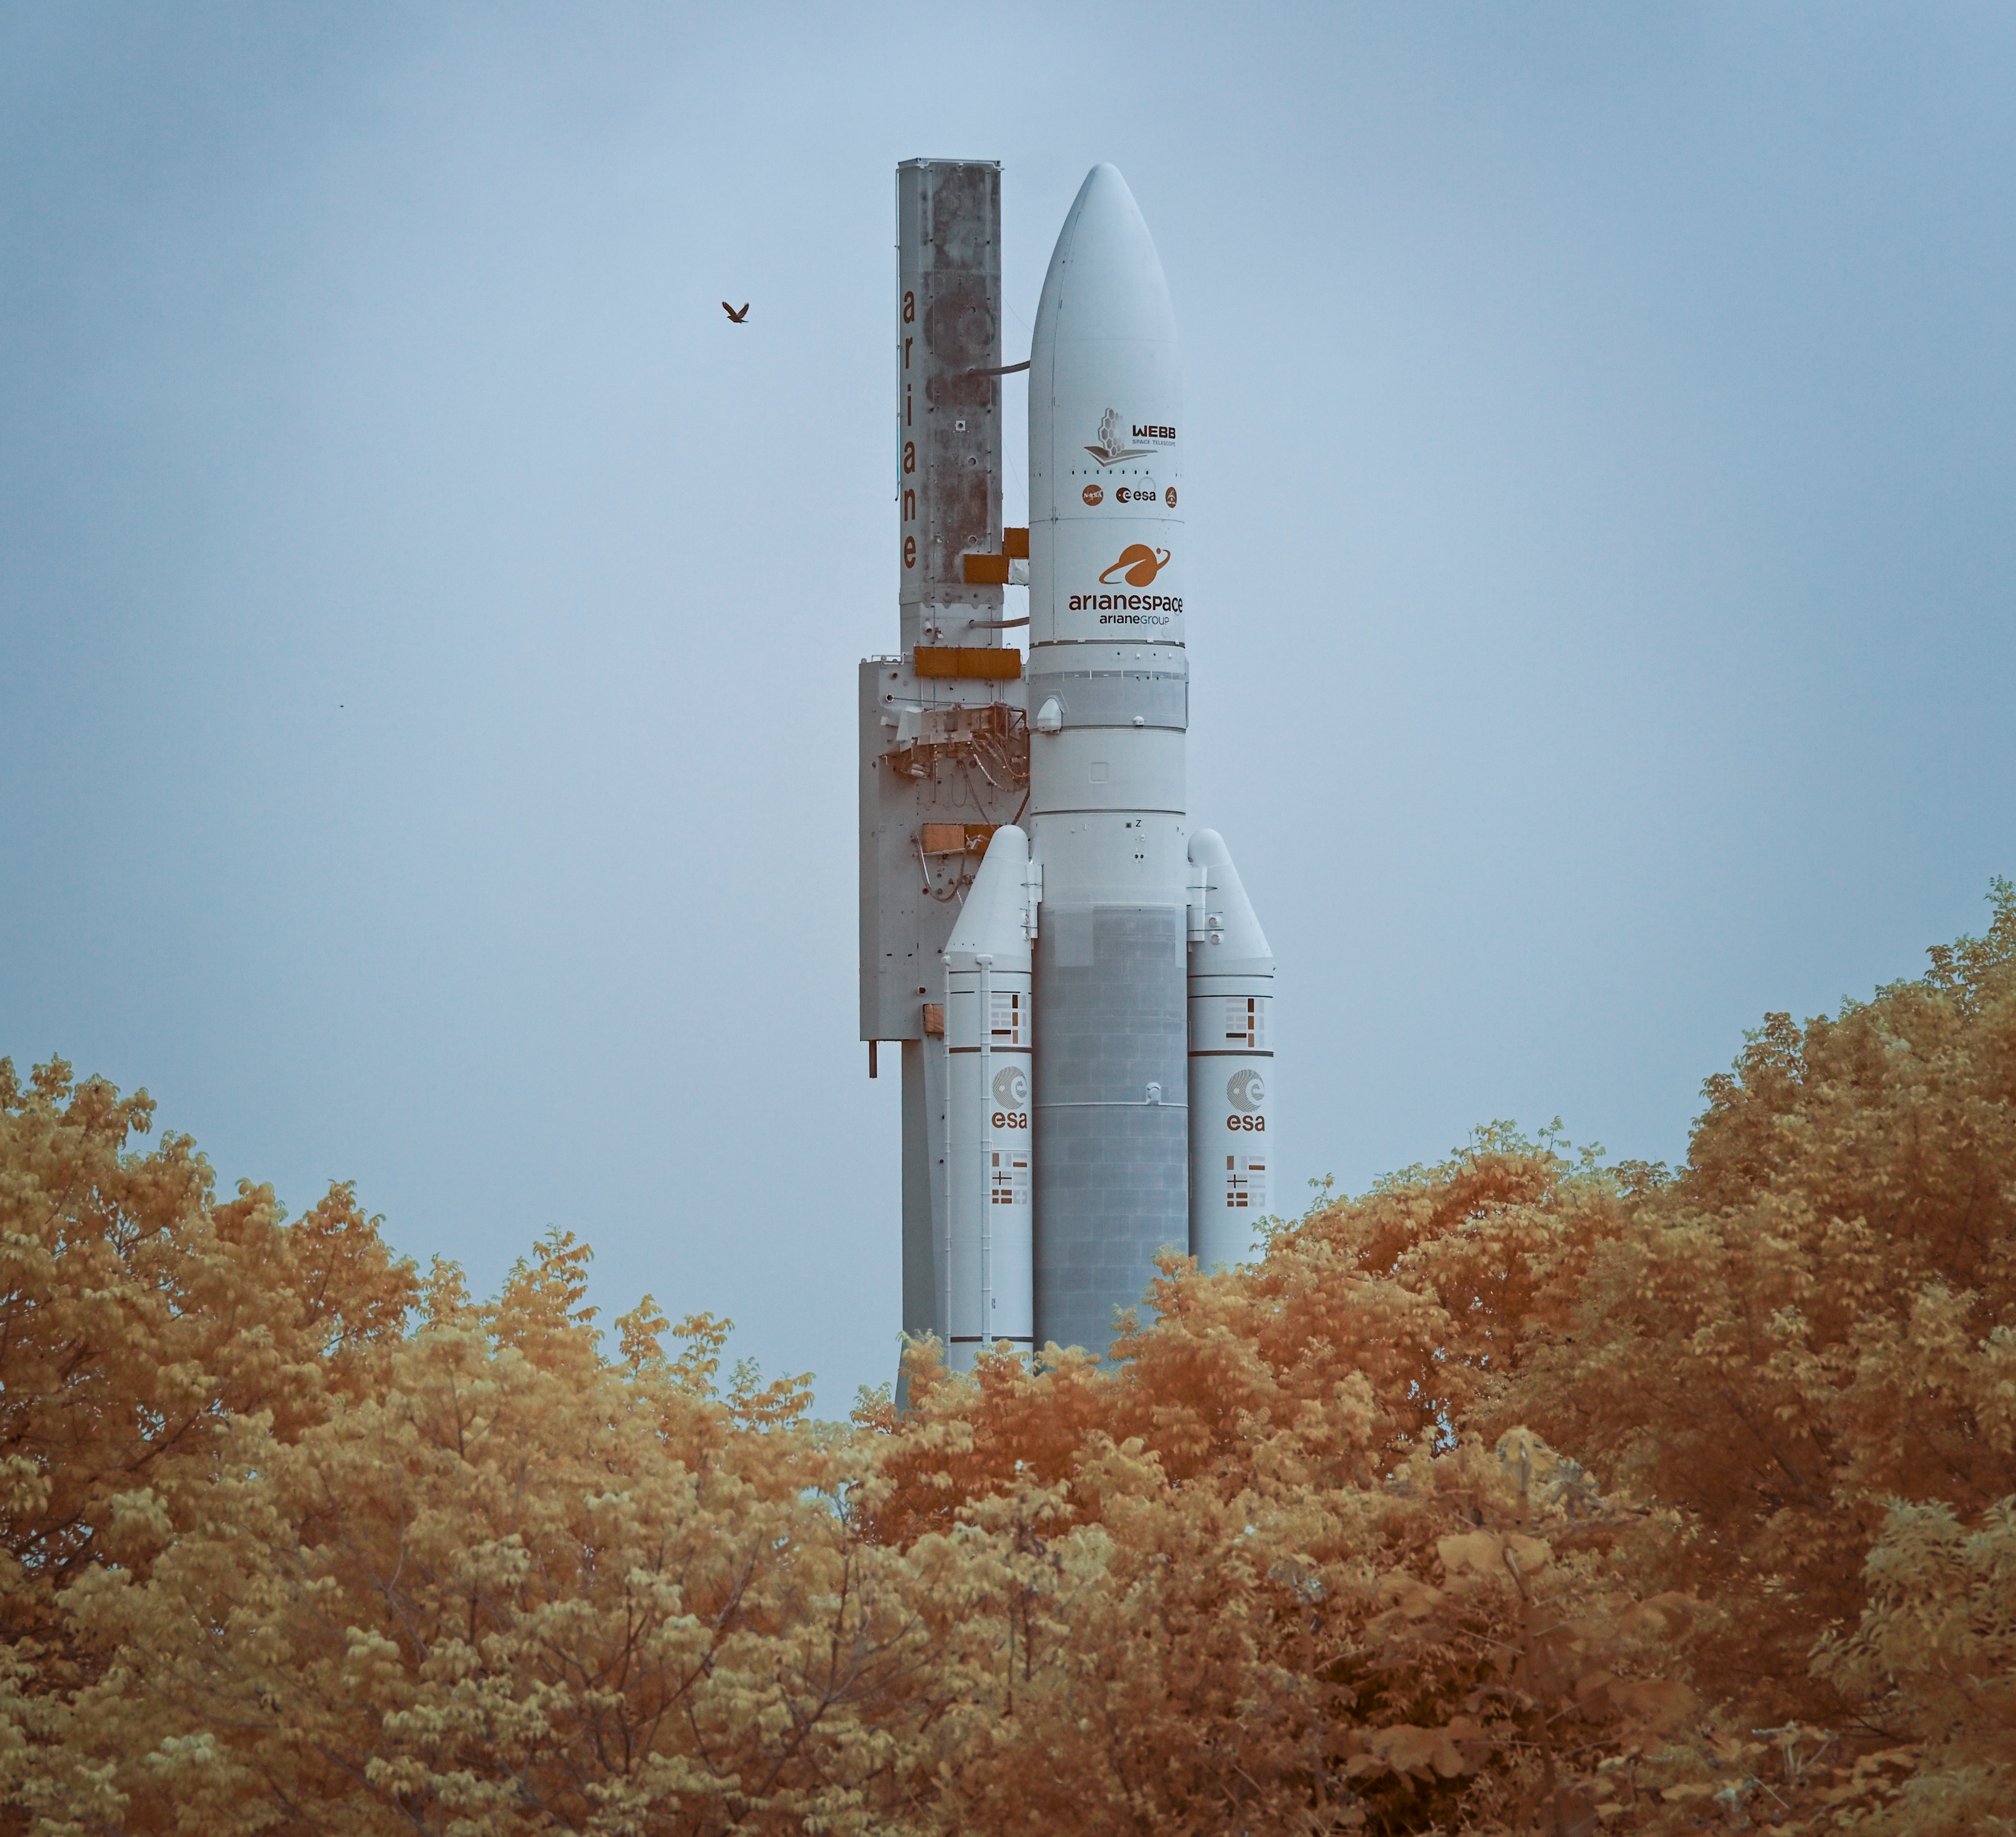

Ariane 5 Rollout with James Webb Space Telescope

Arianespace's Ariane 5 rocket, with NASA’s James Webb Space Telescope onboard, is seen in this false color infrared exposure as it is rolled out to the launch pad, Thursday, Dec. 23, 2021, at Europe’s Spaceport, the Guiana Space Center in Kourou, French Guiana. The James Webb Space Telescope (sometimes called JWST or Webb) is a large infrared telescope with a 21.3 foot (6.5 meter) primary mirror. The observatory will study every phase of cosmic history—from within our solar system to the most distant observable galaxies in the early universe.

Credit: NASA/Bill Ingalls